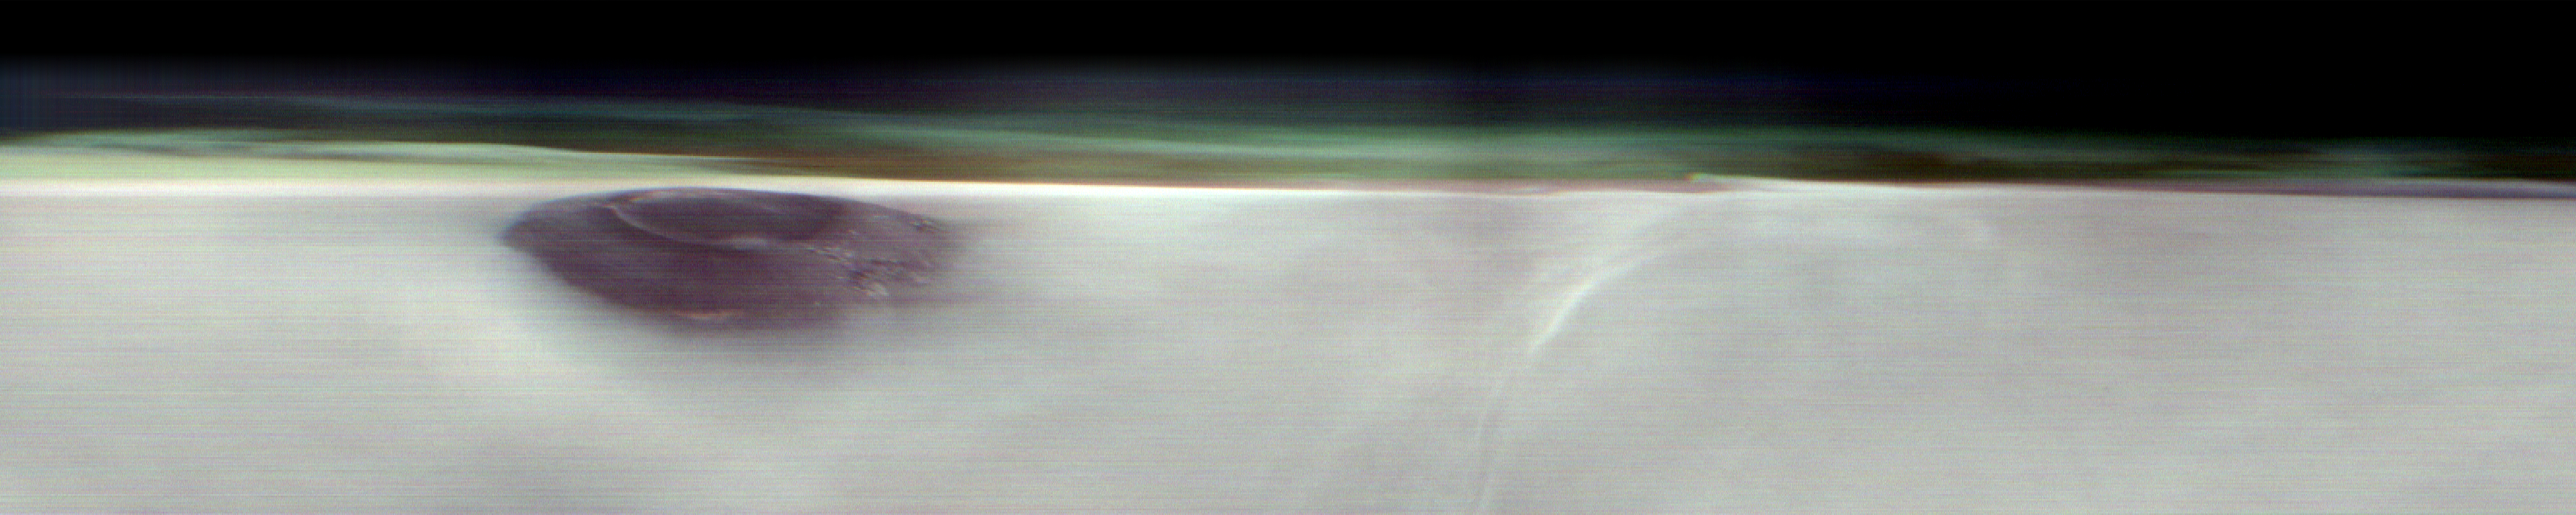

THEMIS Views Mars’ Arsia Mons Volcano

NASA’s 2001 Mars Odyssey orbiter used its Thermal Emission Imaging System (THEMIS) to capture this view of Arsia Mons, an ancient volcano, while studying the Red Planet’s atmosphere, which appears here as a greenish haze above the scene. THEMIS took the image well before dawn on May 2, 2025. The image has been stretched and brightened to improve contrast and processed to remove instrument noise.

The southernmost of the three Tharsis volcanoes, Arsia Mons is 270 miles (450 kilometers) in diameter and almost 12 miles (20 kilometers) high. For comparison, the largest volcano on Earth is Mauna Loa, which measures 75 miles (121 kilometers) in diameter and roughly 6 miles (9 kilometers) high from its base on the seafloor.

A large crater known as a caldera, produced by massive volcanic explosions and collapse, is located at the summit of all of the Tharsis volcanoes. At 72 miles (120 kilometers) wide, the Arsia Mons summit caldera is larger than many volcanoes on Earth.

This type of image shows Mars’ “limb,” the edge of the planet’s horizon. By flipping on its side while in orbit, Odyssey can point THEMIS head-on at the limb and capture images of the Martian atmosphere. This unique view allows scientists to see the structure and shape of dust and water-ice cloud layers and observe how they change over the course of seasons. Understanding Mars’ clouds is particularly important for understanding Martian weather and how phenomena like dust storms occur.

This is THEMIS’ fourth limb observation since it began pursuing this new kind of science in 2023. When possible, the camera’s team has tried to include an interesting surface feature such as Olympus Mons, the tallest volcano in the solar system.

NASA’s Jet Propulsion Laboratory, a division of Caltech in Pasadena, California, manages the Mars Odyssey Project for the agency’s Science Mission Directorate in Washington. Lockheed Martin Space in Denver built the spacecraft and collaborates with JPL on mission operations. THEMIS was built and is operated by Arizona State University in Tempe.

Credit: NASA/JPL-Caltech/ASU